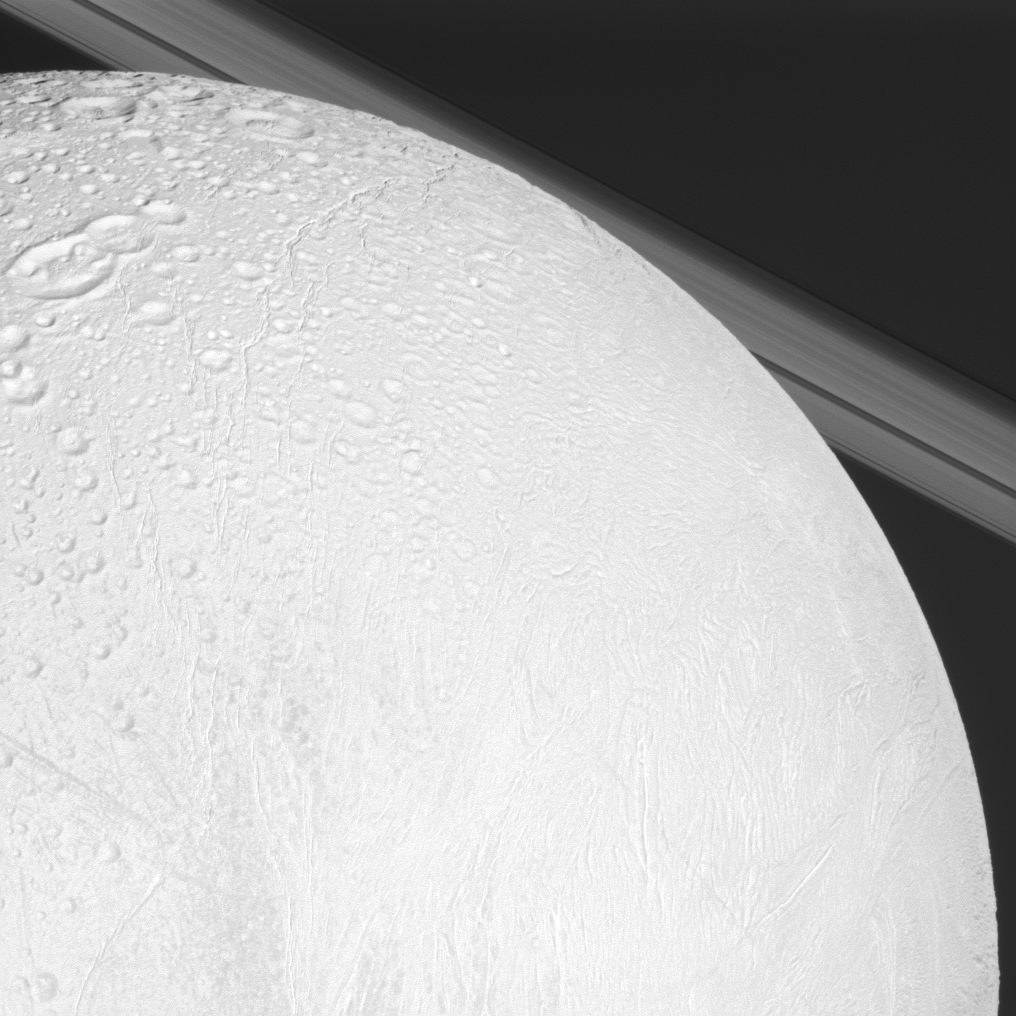

Looking Over Enceladus

The Cassini spacecraft looks over cratered and tectonically deformed terrain on Saturn’s moon Enceladus as the camera also catches a glimpse of the planet’s rings in the background. The image was captured during the spacecraft’s flyby of Enceladus on Nov. 30, 2010.

Geologically young terrain in the middle latitudes of the moon gives way to older, cratered terrain in the northern latitudes. See PIA11685 to learn more. This view is centered on terrain at 41 degrees north latitude, 202 degrees west longitude. North on Enceladus (504 kilometers, or 313 miles, across) is up and rotated 28 degrees to the right.

This view looks toward the northern, sunlit side of the rings from less than a degree above the ringplane.

The image was taken in visible light with the Cassini spacecraft narrow-angle camera. The view was acquired at a distance of approximately 46,000 kilometers (29,000 miles) from Enceladus and at a Sun-Enceladus-spacecraft, or phase, angle of 14 degrees. Image scale is 276 meters (906 feet) per pixel.

The Cassini-Huygens mission is a cooperative project of NASA, the European Space Agency and the Italian Space Agency. The Jet Propulsion Laboratory, a division of the California Institute of Technology in Pasadena, manages the mission for NASA’s Science Mission Directorate, Washington, D.C. The Cassini orbiter and its two onboard cameras were designed, developed and assembled at JPL. The imaging operations center is based at the Space Science Institute in Boulder, Colo.

Credit: NASA/JPL/Space Science Institute